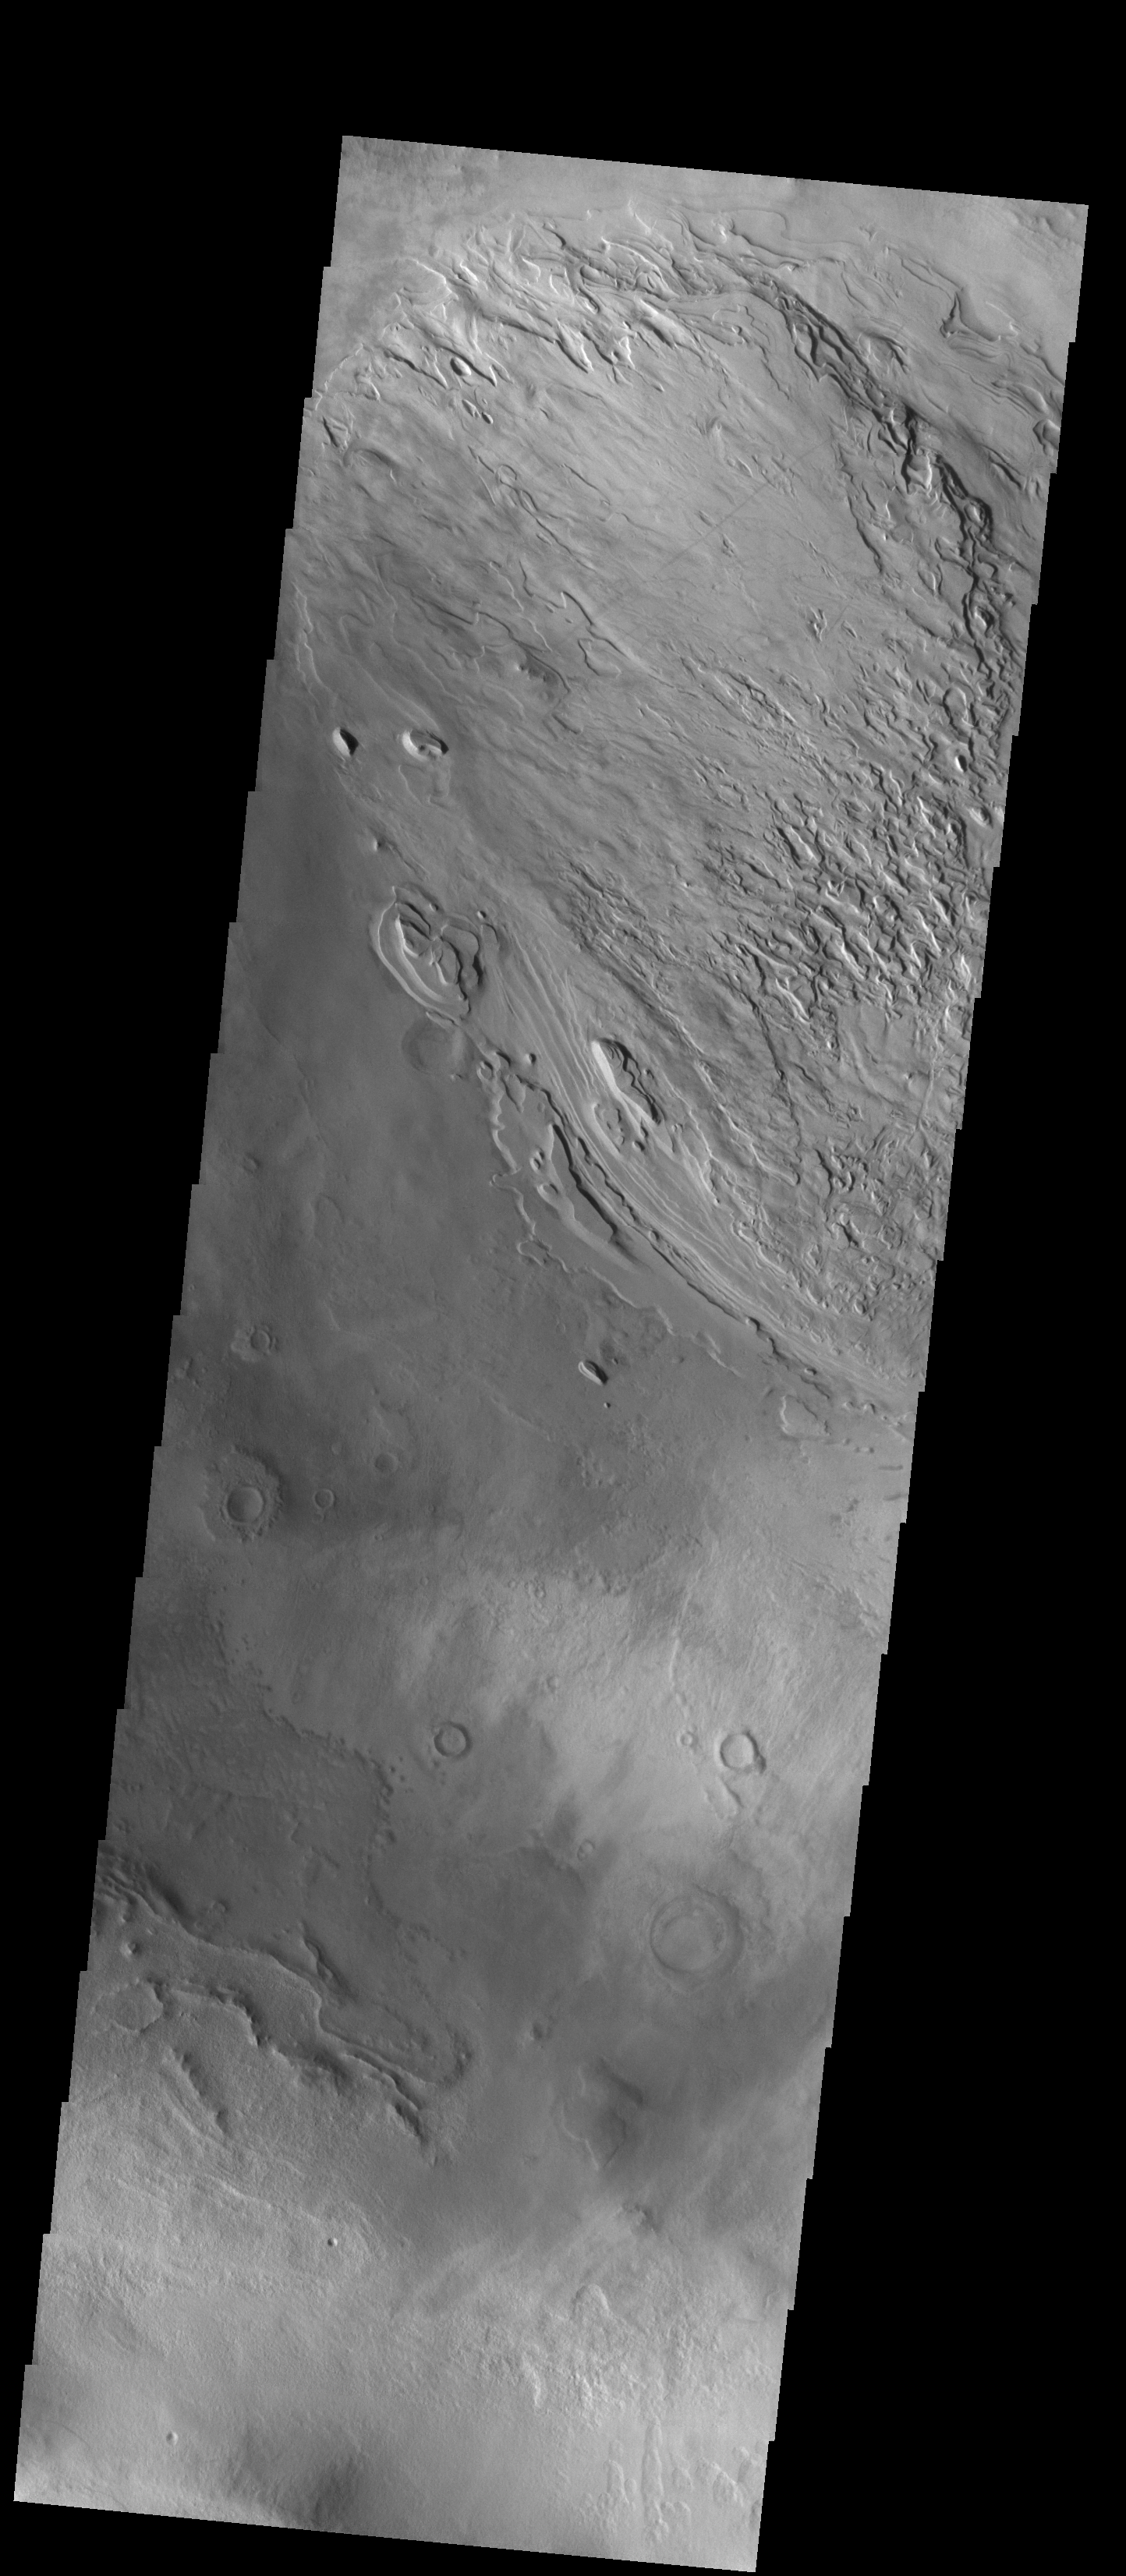

Spallanzani Crater

This VIS image shows part of the floor of Spallanzani Crater. At some point after the crater was created the floor was covered by a fill material. The material was laid down in layers, which are easily identifiable at the eroded margins of the desposit. Spallanzani Crater is located near the southeast margin of Hellas Planitia in Promethei Terra.

Credit: NASA/JPL-Caltech/ASU